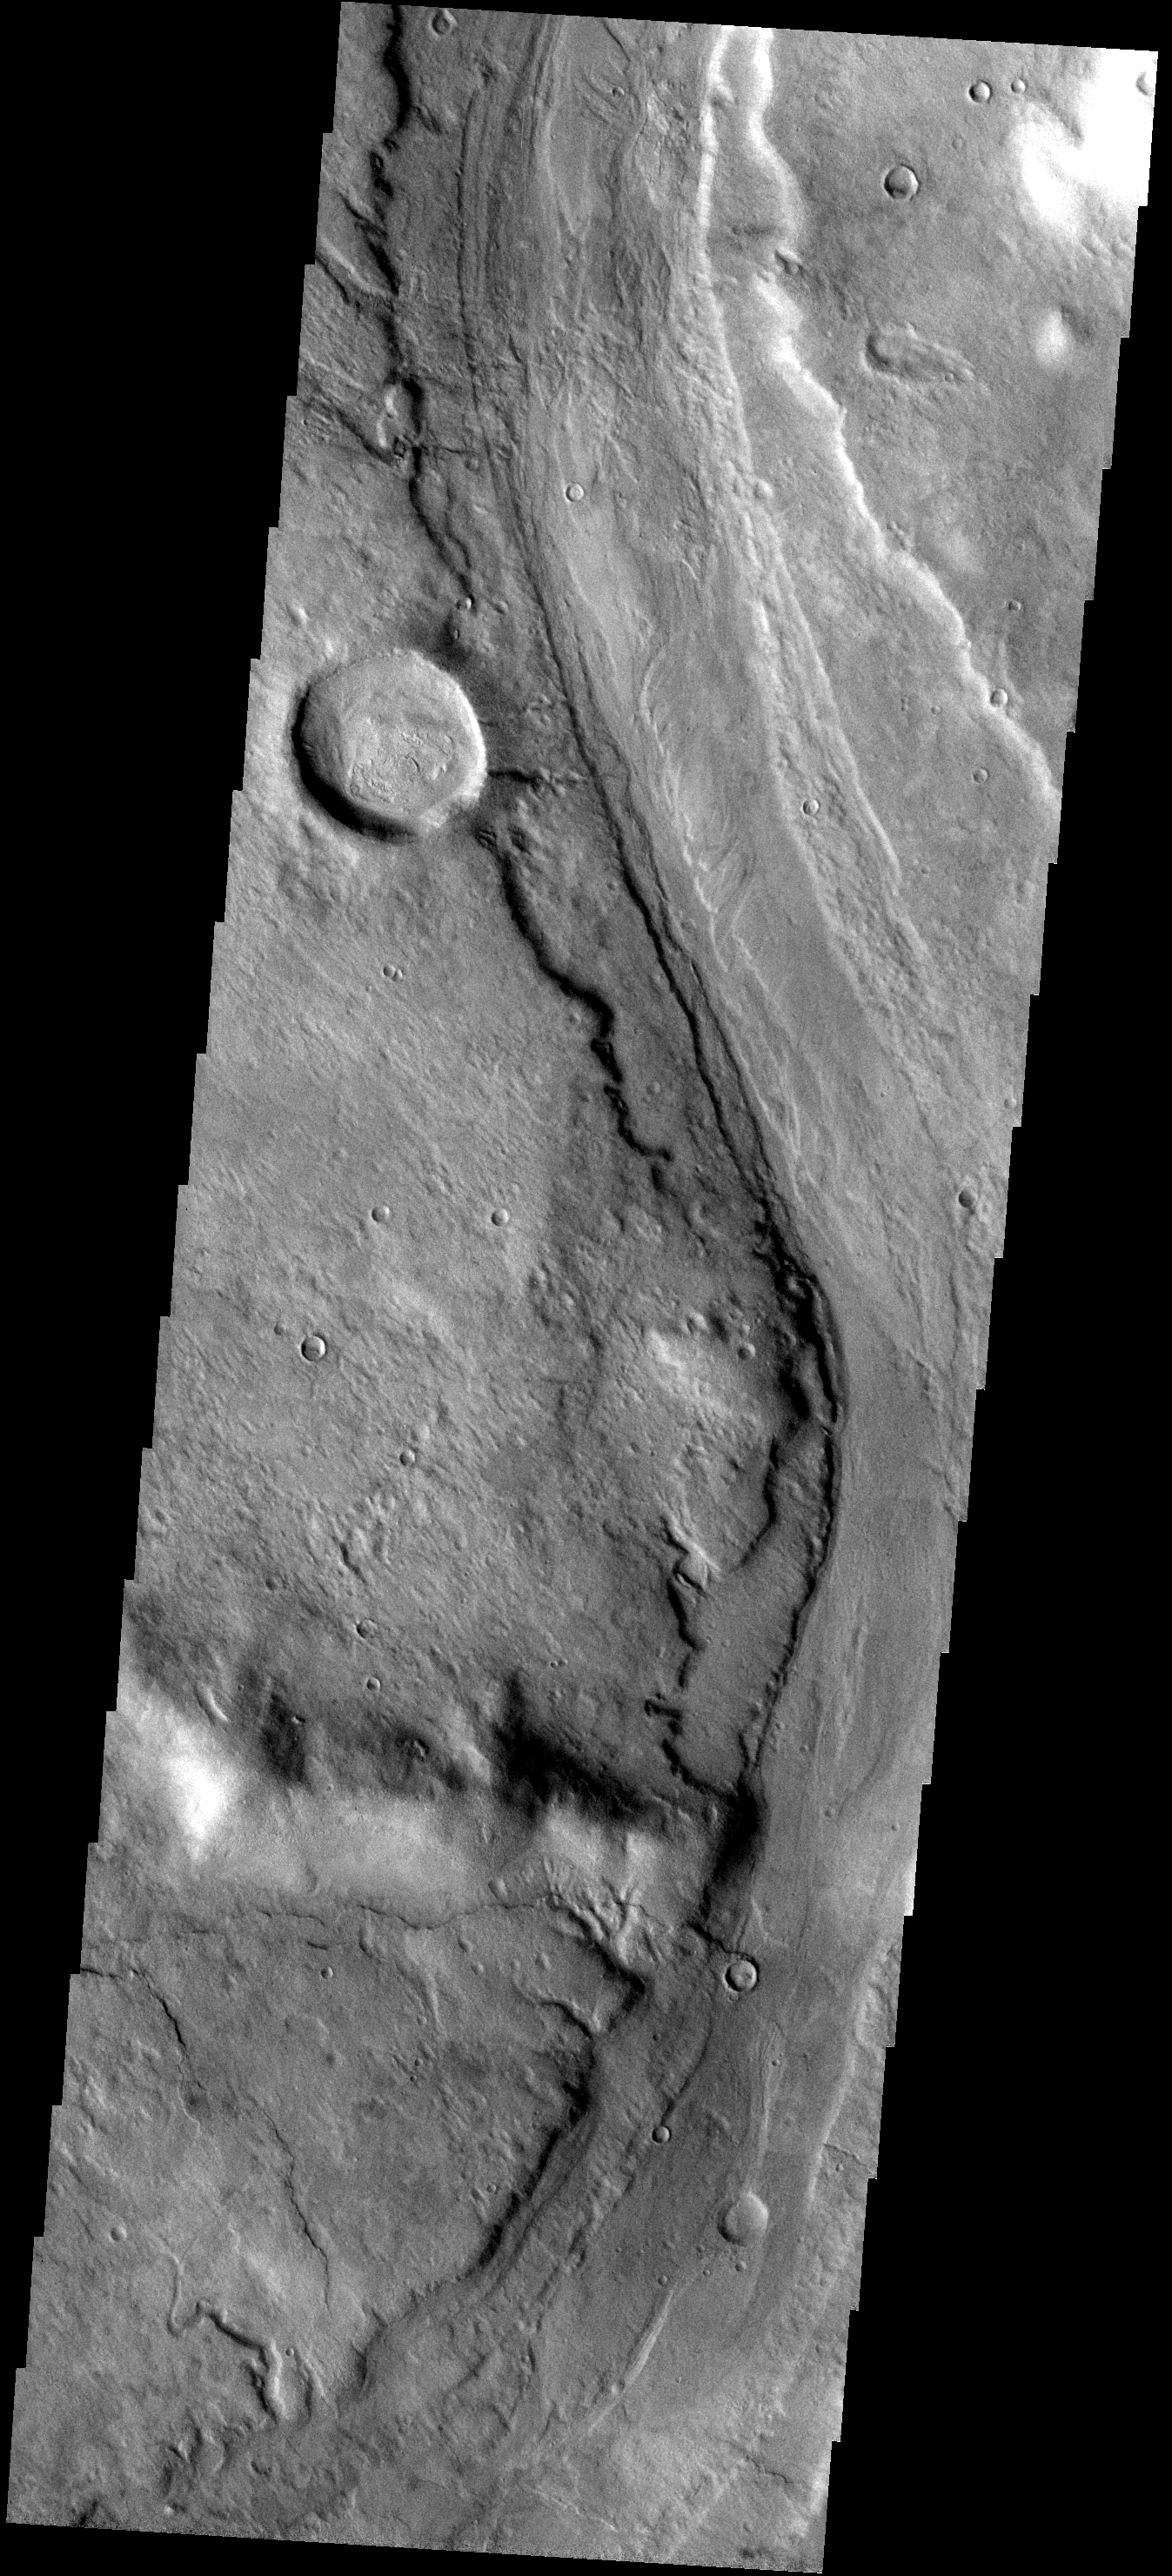

Reull Vallis

This image shows part of Reull Vallis, a large channel which originates in Promethei Terra and empties into Hellas Basin.

Image information: VIS instrument. Latitude -37.8N, Longitude 111.7E. 17 meter/pixel resolution.

Please see the THEMIS Data Citation Note for details on crediting THEMIS images.

Note: this THEMIS visual image has not been radiometrically nor geometrically calibrated for this preliminary release. An empirical correction has been performed to remove instrumental effects. A linear shift has been applied in the cross-track and down-track direction to approximate spacecraft and planetary motion. Fully calibrated and geometrically projected images will be released through the Planetary Data System in accordance with Project policies at a later time.

NASA’s Jet Propulsion Laboratory manages the 2001 Mars Odyssey mission for NASA’s Office of Space Science, Washington, D.C. The Thermal Emission Imaging System (THEMIS) was developed by Arizona State University, Tempe, in collaboration with Raytheon Santa Barbara Remote Sensing. The THEMIS investigation is led by Dr. Philip Christensen at Arizona State University. Lockheed Martin Astronautics, Denver, is the prime contractor for the Odyssey project, and developed and built the orbiter. Mission operations are conducted jointly from Lockheed Martin and from JPL, a division of the California Institute of Technology in Pasadena.

Credit: NASA/JPL/ASU